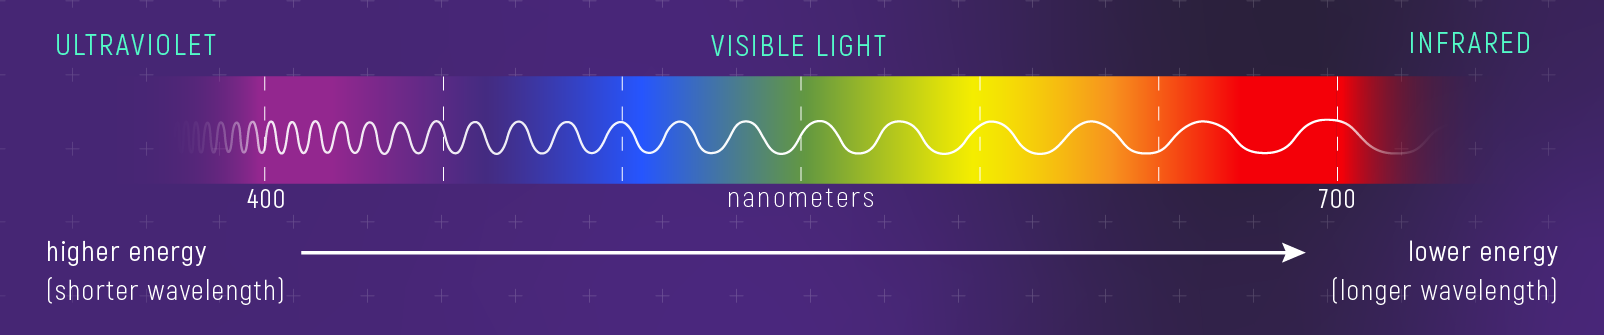

Relationship Between Color, Wavelength, and Energy

Different colors of light have different wavelengths and energy. (Human eyes detect differences in wavelength and energy as differences in color.) Light toward the red end of the spectrum has longer wavelengths and lower energy than light toward the violet end of the spectrum. Infrared light has even longer wavelengths than red; while ultraviolet has even shorter wavelengths than violet. Wavelength is described in units of length: 10 million nanometers = 1 centimeter.

Credit: Illustration: NASA, ESA, CSA, Leah Hustak (STScI)